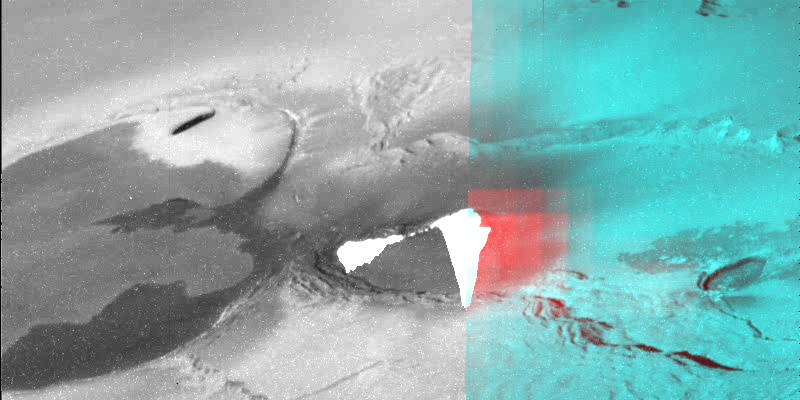

Eruption from High Latitude Caldera Viewed by the Near-Infrared Mapping Spectrometer (NIMS)

A very active volcano on Jupiter’s moon Io, probably composed of erupting lava fountains, was seen by the Near-Infrared Mapping Spectrometer onboard NASA’s Galileo spacecraft. The volcano is shown here (in color) superimposed on the camera image that was taken almost simultaneously. The spectrometer observation covers the eastern part of the active caldera and shows a hot, active region (in red). The blue color represents cool terrain surrounding the caldera. The spectrometer instrument can detect heat from active volcanic regions by imaging them in near-infrared light (0.7 to 5.2 micron wavelengths). Determining temperatures of the hot region has been difficult because the lava is so hot that it exceeded the upper limit that the instrument could measure. The lava is at least 700 degrees Celsius 1,292 degrees F), but the hotter regions within the caldera probably exceed 1,200 Celsius (2,192 degrees F)

The Jet Propulsion Laboratory, Pasadena, CA manages the Galileo mission for NASA’s Office of Space Science, Washington, DC. JPL is a division of the California Institute of Technology, Pasadena, CA.

Credit: NASA/JPL